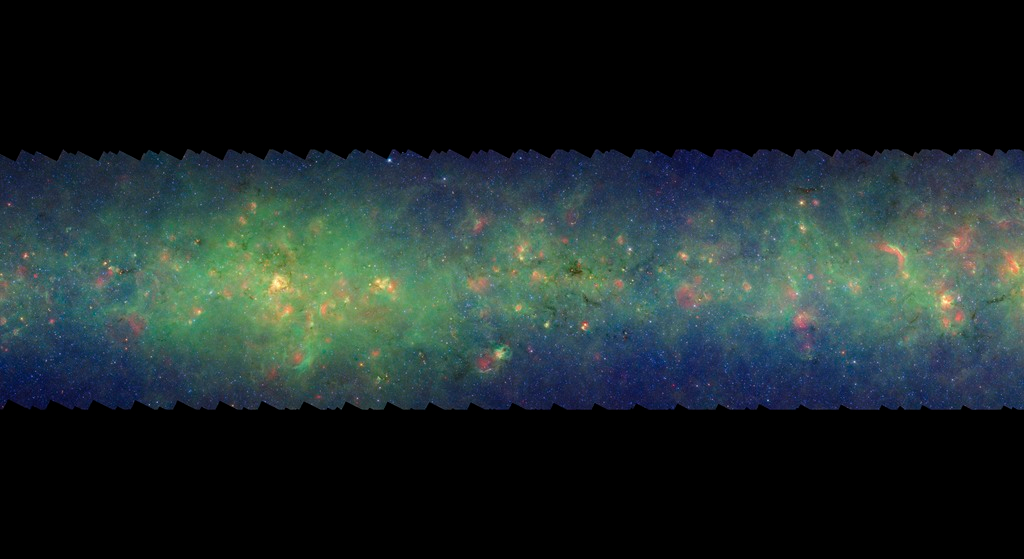

GLIMPSE-MIPSGAL Milky Way 5

This is one segment of an infrared portrait of dust and stars radiating in the inner Milky Way. More than 800,000 frames from NASA's Spitzer Space Telescope were stitched together to create the full image, capturing more than 50 percent of our entire galaxy.

As inhabitants of a flat galactic disk, Earth and its solar system have an edge-on view of their host galaxy, like looking at a glass dish from its edge. From our perspective, most of the galaxy is condensed into a blurry narrow band of light that stretches completely around the sky, also known as the galactic plane.

This segment extends through the constellations Aquila and Scutum. The bright area in the left half of the image corresponds to the direction of the end of the Milky Way bar and may be in part associated with that region of the inner galaxy; in visible light it is extremely dark due to dust.

The swaths of green represent organic molecules, called polycyclic aromatic hydrocarbons, which are illuminated by light from nearby star formation, while the thermal emission, or heat, from warm dust is rendered in red. Star-forming regions appear as swirls of red and yellow, where the warm dust overlaps with the glowing organic molecules. The blue specks sprinkled throughout the photograph are Milky Way stars.

This survey segment spans galactic longitudes of 24.8 to 33.0 degrees and is centered at a galactic latitude of 0 degrees. It covers about two vertical degrees of the galactic plane.

This is a three-color composite that shows infrared observations from two Spitzer instruments. Blue represents 3.6-micron light and green shows light of 8 microns, both captured by Spitzer's infrared array camera. Red is 24-micron light detected by Spitzer's multiband imaging photometer. This combines observations from the Galactic Legacy Infrared Mid-Plane Survey Extraordinaire (GLIMPSE) and MIPSGAL projects.

Credit: NASA/JPL-Caltech/Univ. of Wisconsin